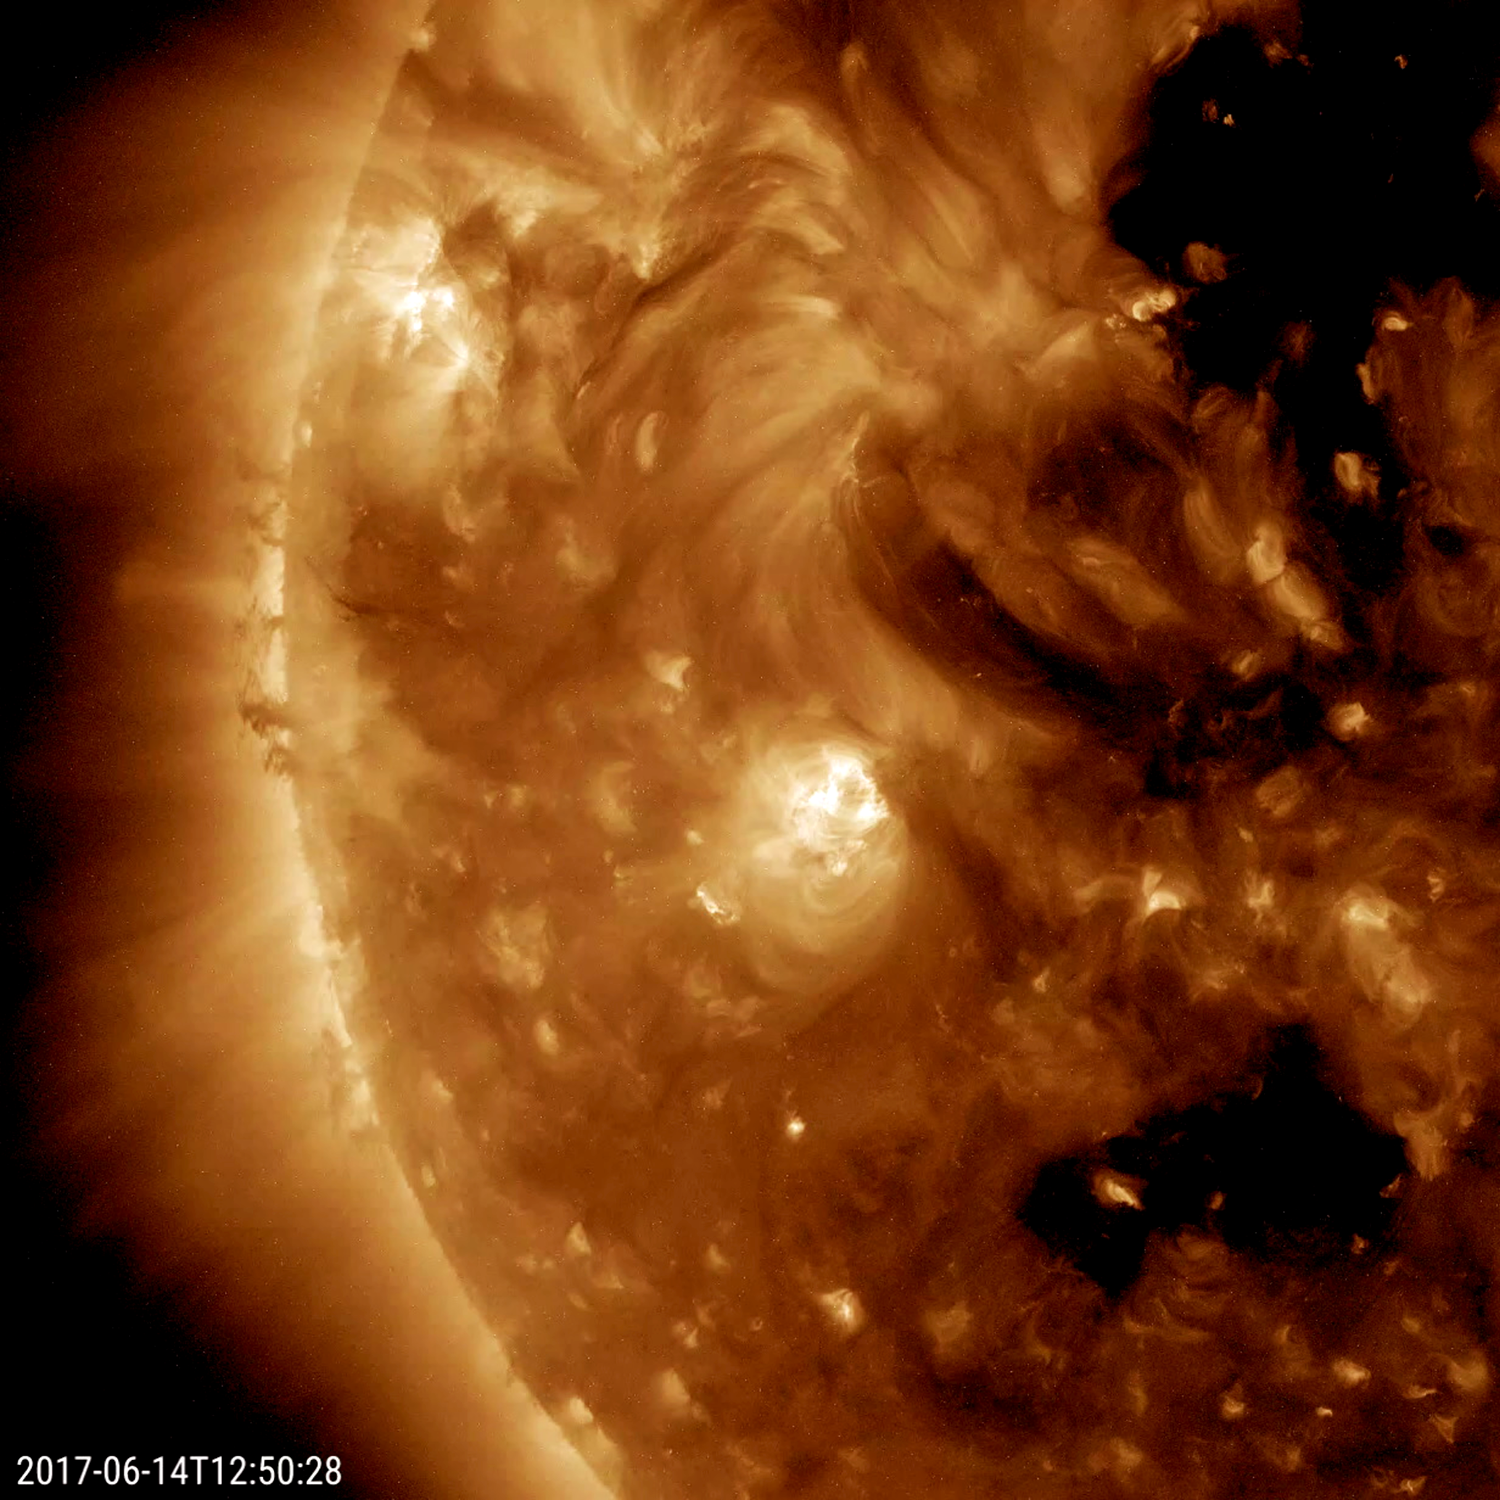

Twisting Plasma Interactions

Several short stalks of cooler, darker plasma spun and twisted as they interacted with each other at the sun’s edge (June 14-15, 2017). The row of strands, which together form a prominence, were being pulled back and forth by magnetic forces. The dynamic action was observed for just over one day. Also noteworthy is the rapid development of a bright active region in the upper right about halfway through the clip.

Movies
PIA21761_Twisting_Plasma_Interactions_best.mov
PIA21761_Twisting_Plasma_Interactions_big.mp4
PIA21761_Twisting_Plasma_Interactions_sm.mp4

SDO is managed by NASA’s Goddard Space Flight Center, Greenbelt, Maryland, for NASA’s Science Mission Directorate, Washington. Its Atmosphere Imaging Assembly was built by the Lockheed Martin Solar Astrophysics Laboratory (LMSAL), Palo Alto, California.

Credit: NASA/GSFC/Solar Dynamics Observatory